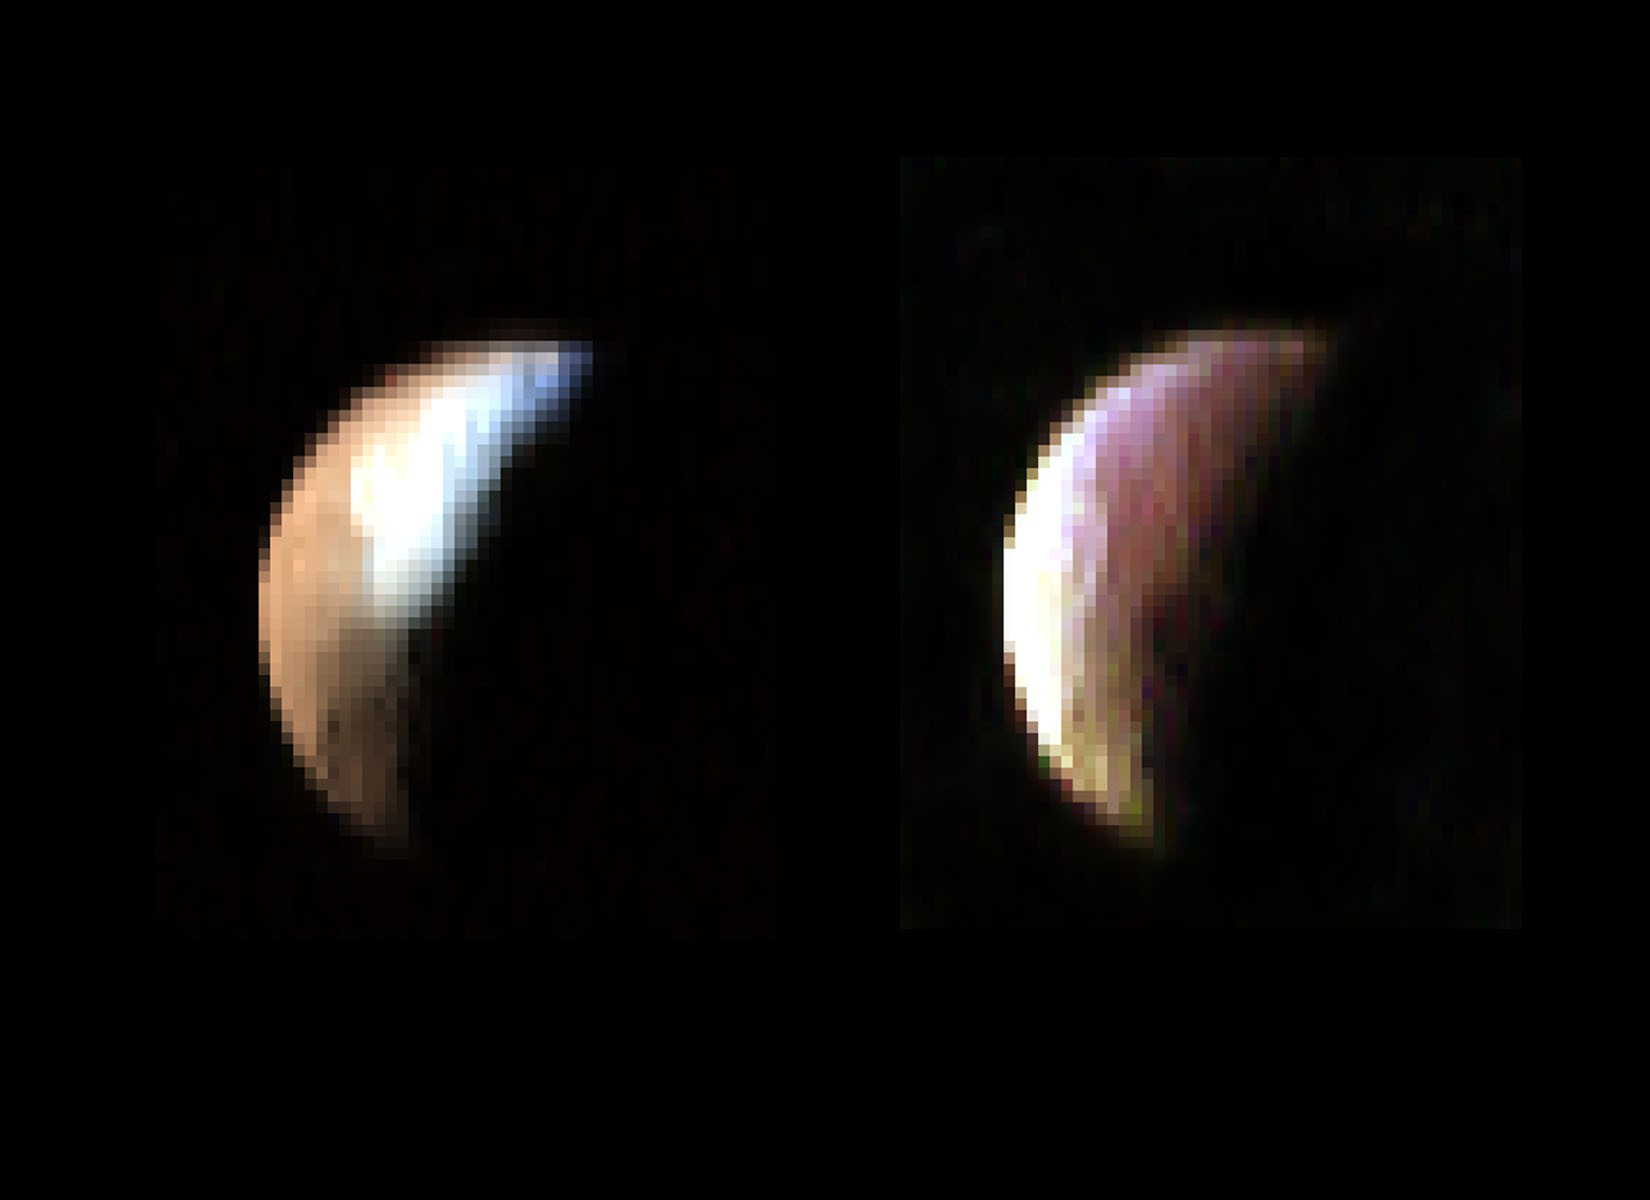

VIMS Iapetus Two Shooter

These two color composite images of Saturn’s moon Iapetus from Cassini’s visual and infrared mapping spectrometer were obtained on Dec. 31, 2004, an hour and a half before the New Year, at a distance of 121,000 kilometers (75,186 miles), with a spatial resolution of about 60 kilometers (37 miles).

The three colors used in the left mosaic correspond to 1.01, 1.51, and 2 microns, while the right mosaic is comprised of images at 3.0, 3.21, and 4.60 microns. The two images show the vast difference in the composition of the bright and dark regions of Iapetus. As one moves from the near infrared 1 to 2 micron spectral region (left image) to the 3 to 5 micron spectral region (right image) the bright, ice-rich region on Iapetus turns dark and the dark region rich in organics turns bright.

The Cassini-Huygens mission is a cooperative project of NASA, the European Space Agency and the Italian Space Agency. The Jet Propulsion Laboratory, a division of the California Institute of Technology in Pasadena, manages the mission for NASA’s Science Mission Directorate, Washington, D.C. The Cassini orbiter and its two onboard cameras were designed, developed and assembled at JPL. The visible and infrared mapping spectrometer team is based at the University of Arizona, Tucson.

Credit: NASA/JPL/University of Arizona